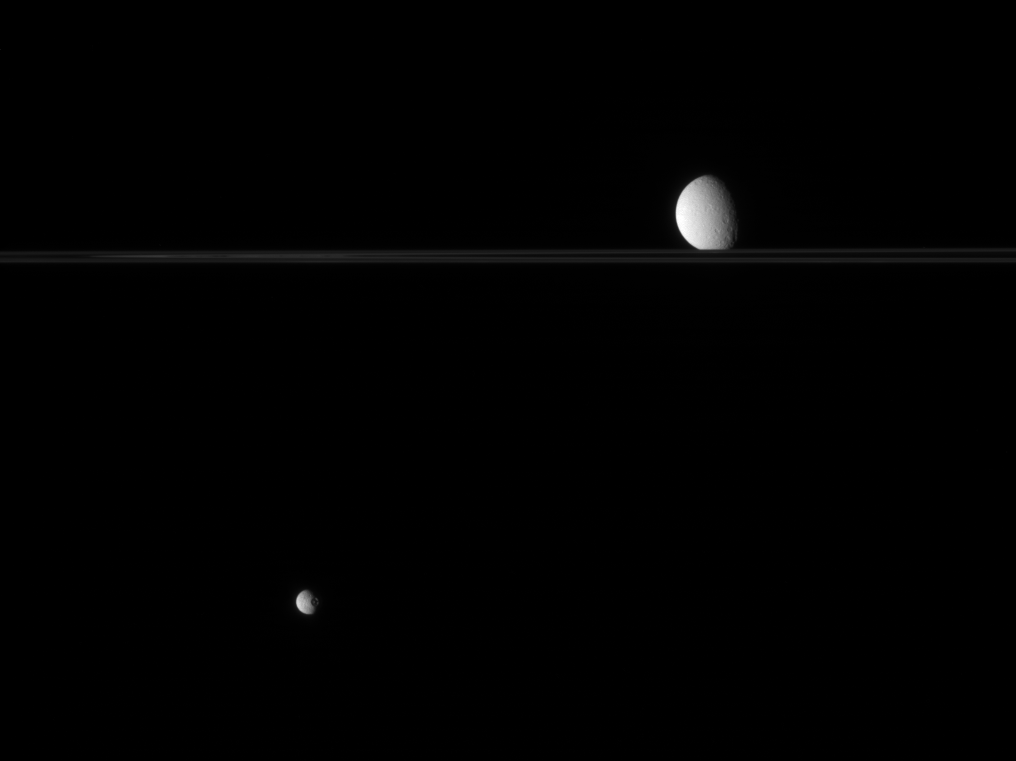

On Opposing Sides

Two moons regard each other across a vast distance in this view from the Cassini spacecraft.

Mimas (397 kilometers, or 247 miles across, at bottom) is easily identified by its prominent crater, Herschel. Rhea (1,528 kilometers, or 949 miles across) sits beyond the rings, appearing almost to rest upon them.

This view was obtained from a perspective nearly edge-on with the ringplane.

The image was taken in visible light with the Cassini spacecraft narrow-angle camera on July 6, 2007 at a distance of approximately 2.6 million kilometers (1.6 million miles) from Mimas and 3.2 million kilometers (2 million miles) from Rhea. Image scale is 15 kilometers (9 miles) per pixel on Mimas and 19 kilometers (12 miles) per pixel on Rhea.

The Cassini-Huygens mission is a cooperative project of NASA, the European Space Agency and the Italian Space Agency. The Jet Propulsion Laboratory, a division of the California Institute of Technology in Pasadena, manages the mission for NASA’s Science Mission Directorate, Washington, D.C. The Cassini orbiter and its two onboard cameras were designed, developed and assembled at JPL. The imaging operations center is based at the Space Science Institute in Boulder, Colo.

Credit: NASA/JPL/Space Science Institute